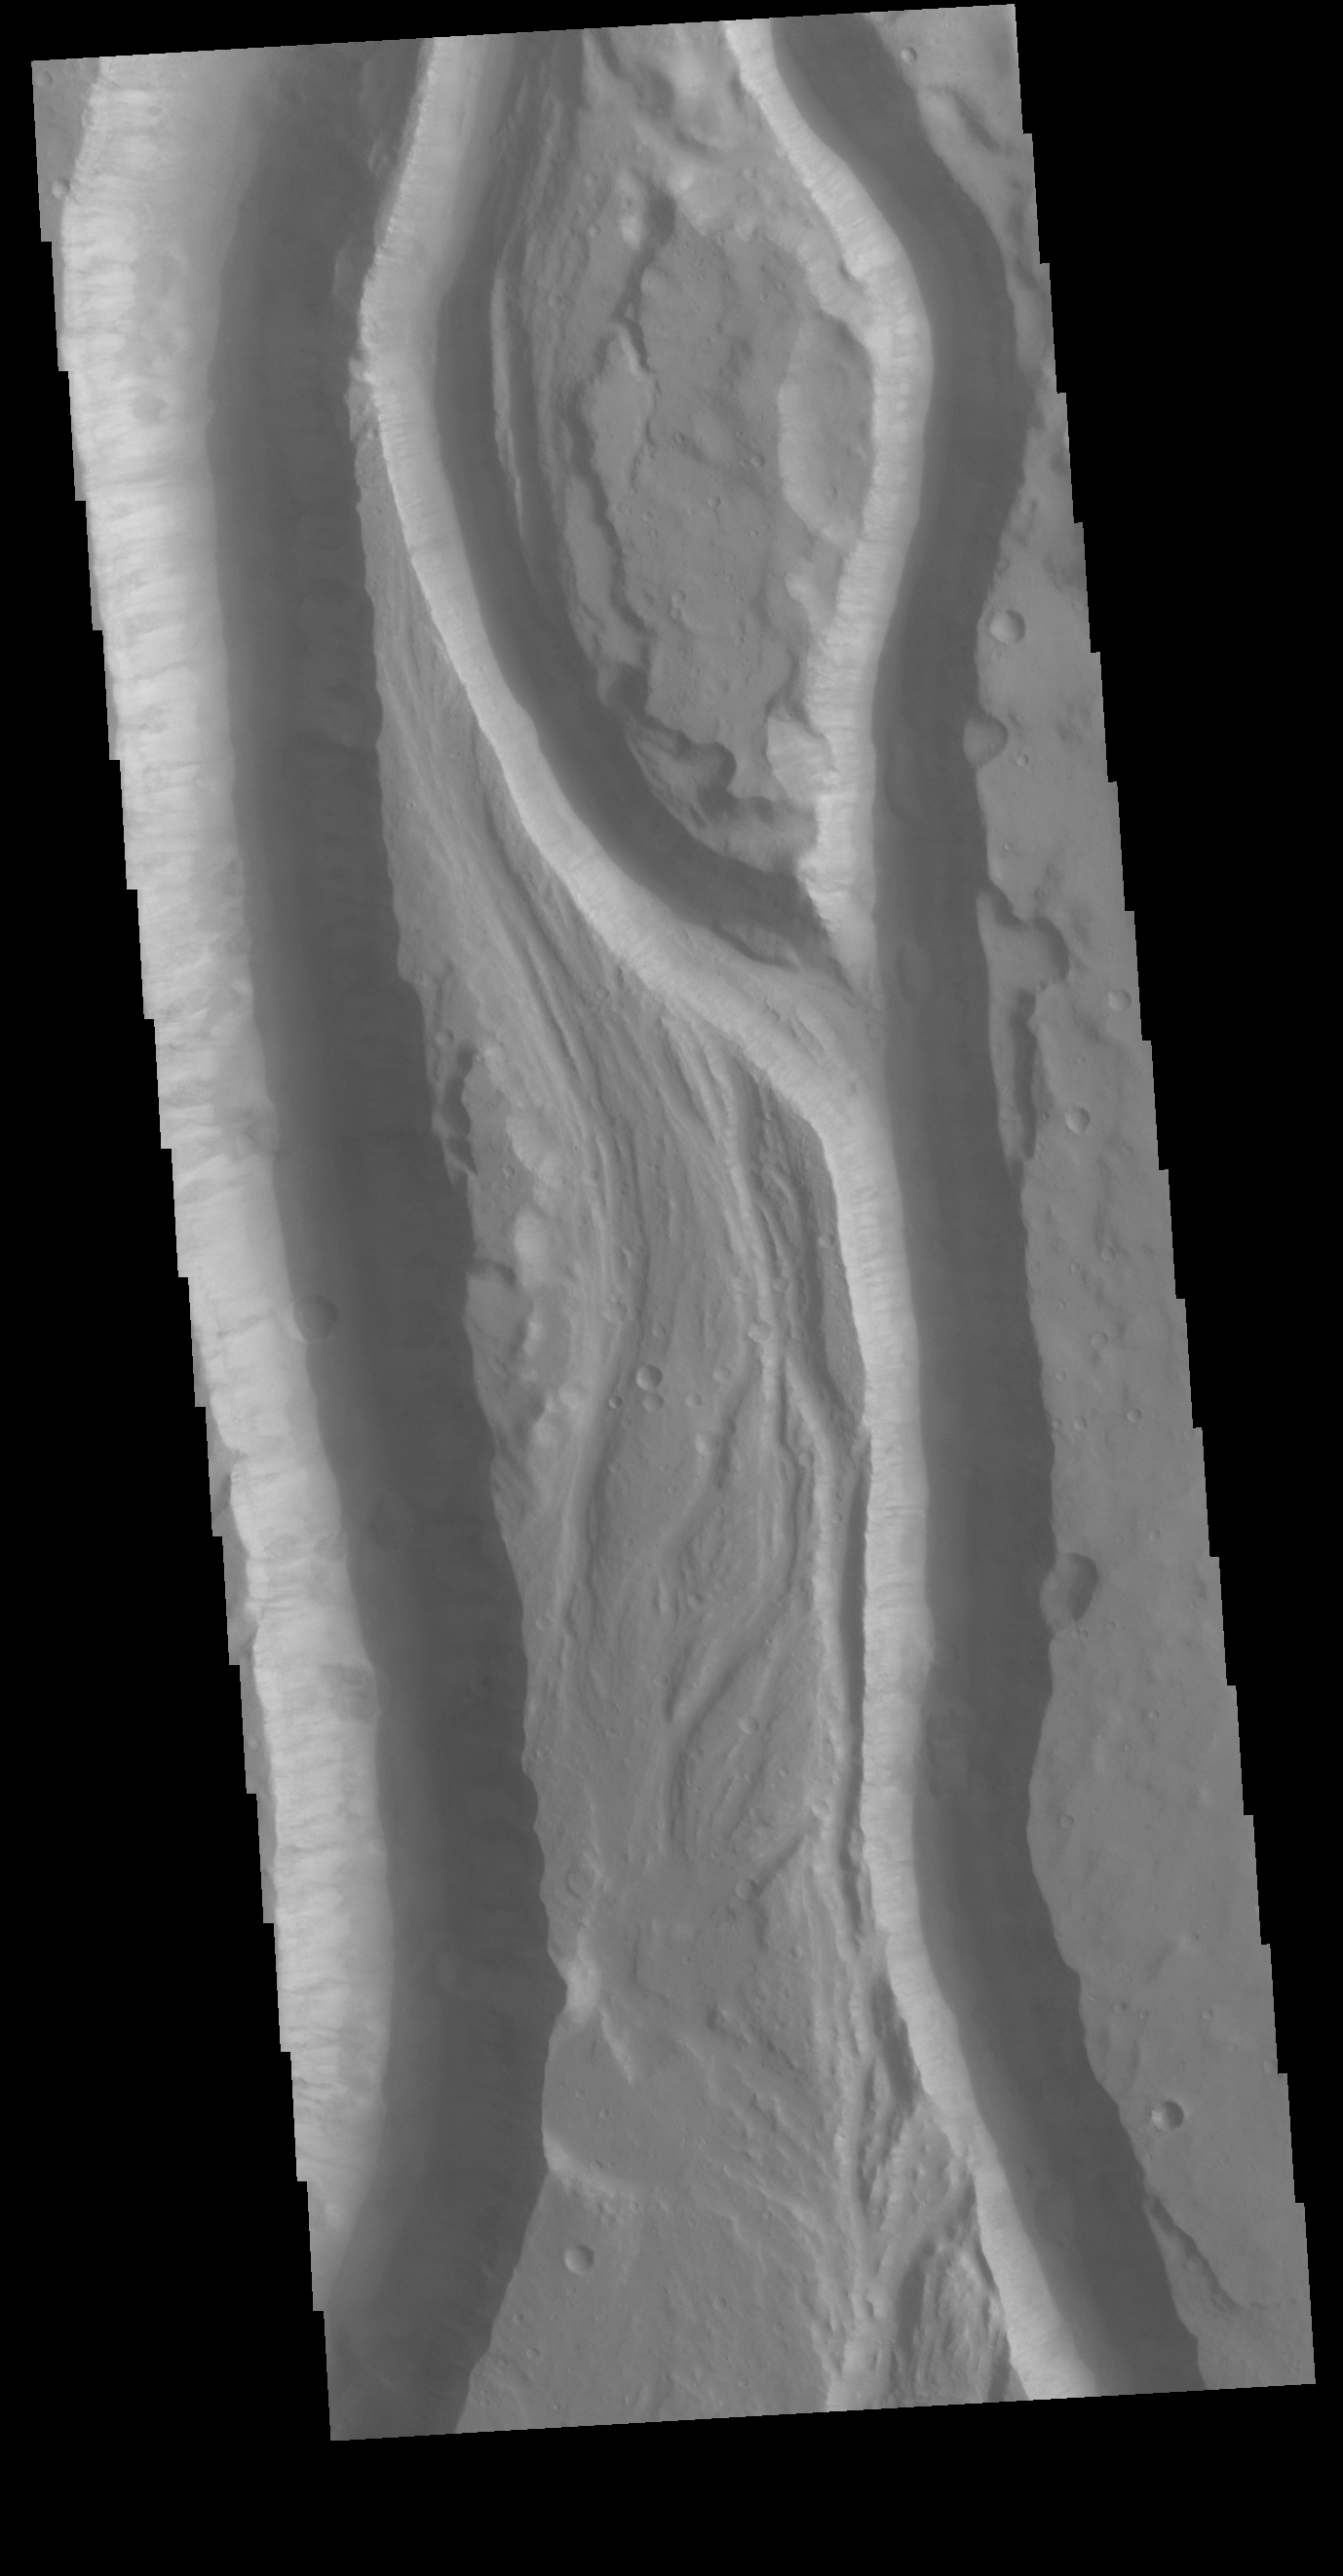

Shalbatana Vallis

Today’s VIS image shows a portion of Shalbatana Vallis. Located in Xanthe Terra, Shalbatana Vallis is an outflow channel carved by massive floods of escaping groundwater whose source lies far to the south of this image. This channel, and all others in this region, drain into Chryse Planitia.

Credit: NASA/JPL-Caltech/ASU